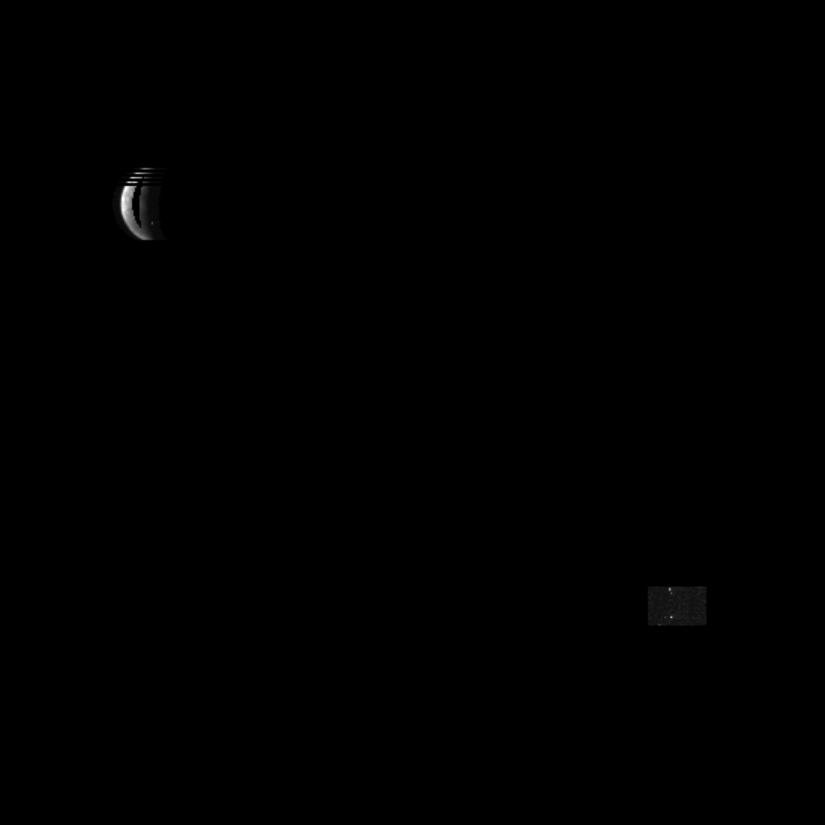

Optical Navigation Image of Ganymede

NASA’s Galileo spacecraft, now in orbit around Jupiter, returned this optical navigation image June 3, 1996, showing that the spacecraft is accurately targeted for its first flyby of the giant moon Ganymede on June 27. The missing data in the frame is the result of a special editing feature recently added to the spacecraft’s computer to transmit navigation images more quickly. This is first in a series of optical navigation frames, highly edited onboard the spacecraft, that will be used to fine-tune the spacecraft’s trajectory as Galileo approaches Ganymede. The image, used for navigation purposes only, is the product of new computer processing capabilities on the spacecraft that allow Galileo to send back only the information required to show the spacecraft is properly targeted and that Ganymede is where navigators calculate it to be. “This navigation image is totally different from the pictures we’ll be taking for scientific study of Ganymede when we get close to it later this month,” said Galileo Project Scientist Dr. Torrence Johnson. On June 27, Galileo will fly just 844 kilometers (524 miles) above Ganymede and return the most detailed, full-frame, high-resolution images and other measurements of the satellite ever obtained. Icy Ganymede is the largest moon in the solar system and three-quarters the size of Mars. It is one of the four large Jovian moons that are special targets of study for the Galileo mission. Of the more than 5 million bits contained in a single image, Galileo performed on-board editing to send back a mere 24,000 bits containing the essential information needed to assure proper targeting. Only the light-to-dark transitions of the crescent Ganymede and reference star locations were transmitted to Earth. The navigation image was taken from a distance of 9.8 million kilometers (6.1 million miles). On June 27th, the spacecraft will be 10,000 times closer to Ganymede.

Credit: NASA/JPL